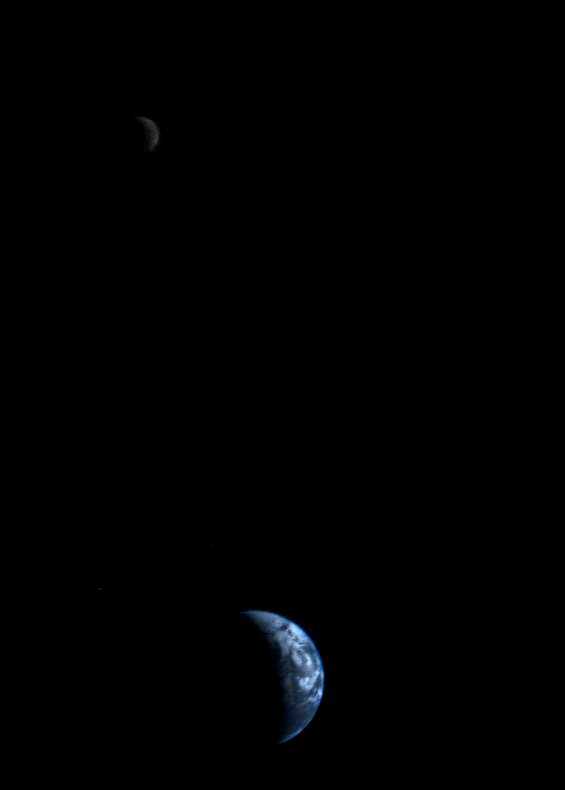

Crescent Earth and Moon

This picture of a crescent-shaped Earth and Moon — the first of its kind ever taken by a spacecraft — was recorded Sept. 18, 1977, by NASA’s Voyager 1 when it was 7.25 million miles (11.66 million kilometers) from Earth. The Moon is at the top of the picture and beyond the Earth as viewed by Voyager. In the picture are eastern Asia, the western Pacific Ocean and part of the Arctic. Voyager 1 was directly above Mt. Everest (on the night side of the planet at 25 degrees north latitude) when the picture was taken. The photo was made from three images taken through color filters, then processed by the Jet Propulsion Laboratory’s Image Processing Lab. Because the Earth is many times brighter than the Moon, the Moon was artificially brightened by a factor of three relative to the Earth by computer enhancement so that both bodies would show clearly in the print. Voyager 2 was launched Aug. 20, 1977, followed by Voyager 1 on Sept. 5, 1977, en route to encounters at Jupiter in 1979 and Saturn in 1980 and 1981. JPL manages the Voyager mission for NASA’s Office of Space Science.

Credit: NASA/JPL